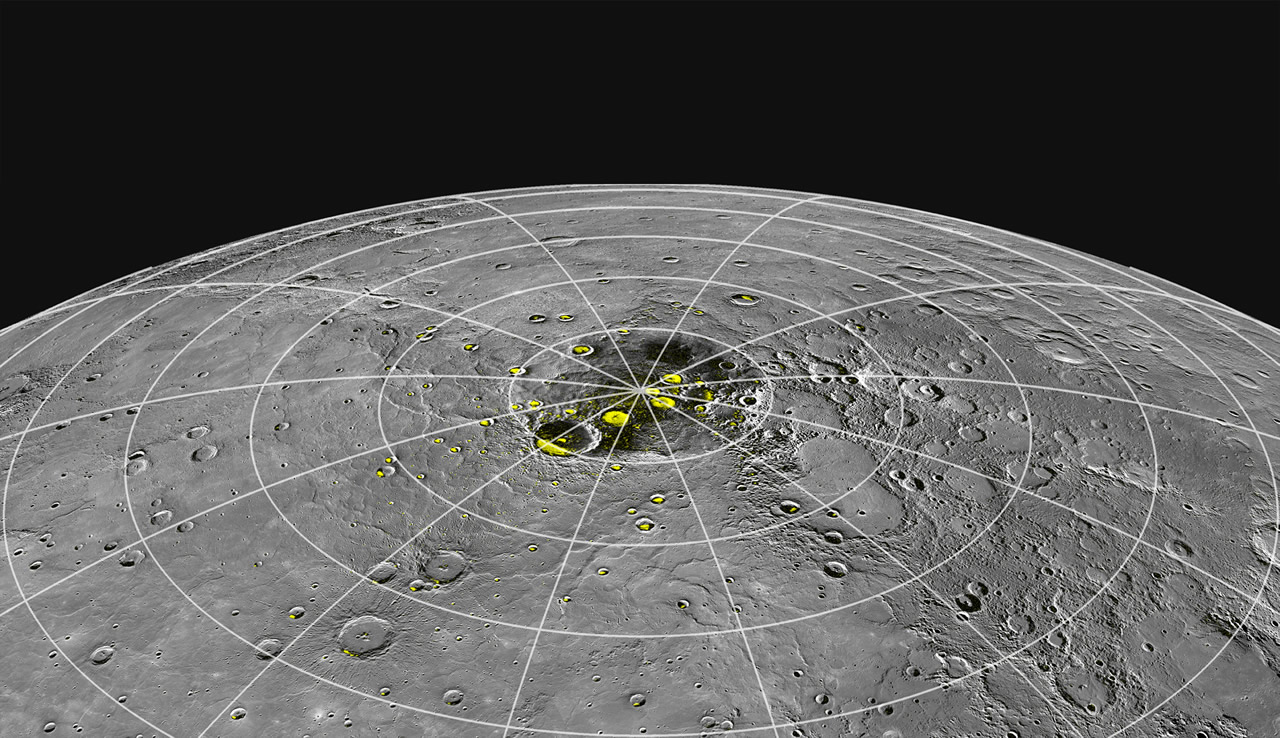

Perspective on the Pole

Perspective view of Mercury’s north polar region with the radar-bright regions shown in yellow. New results presented today at the NASA News Conference provide compelling evidence that the radar-bright deposits are water ice. View a higher resolution perspective view of Mercury’s north polar region here and a high resolution map view of the north polar region here.

Instrument: Wide Angle Camera of the Mercury Dual Imaging System (MDIS)

The MESSENGER spacecraft is the first ever to orbit the planet Mercury, and the spacecraft’s seven scientific instruments and radio science investigation are unraveling the history and evolution of the Solar System’s innermost planet. Visit the Why Mercury? section of this website to learn more about the key science questions that the MESSENGER mission is addressing. During the one-year primary mission, MDIS acquired 88,746 images and extensive other data sets. MESSENGER is now in a year-long extended mission, during which plans call for the acquisition of more than 80,000 additional images to support MESSENGER’s science goals.

For information regarding the use of images, see the MESSENGER image use policy.

Credit: NASA/Johns Hopkins University Applied Physics Laboratory/Carnegie Institution of Washington